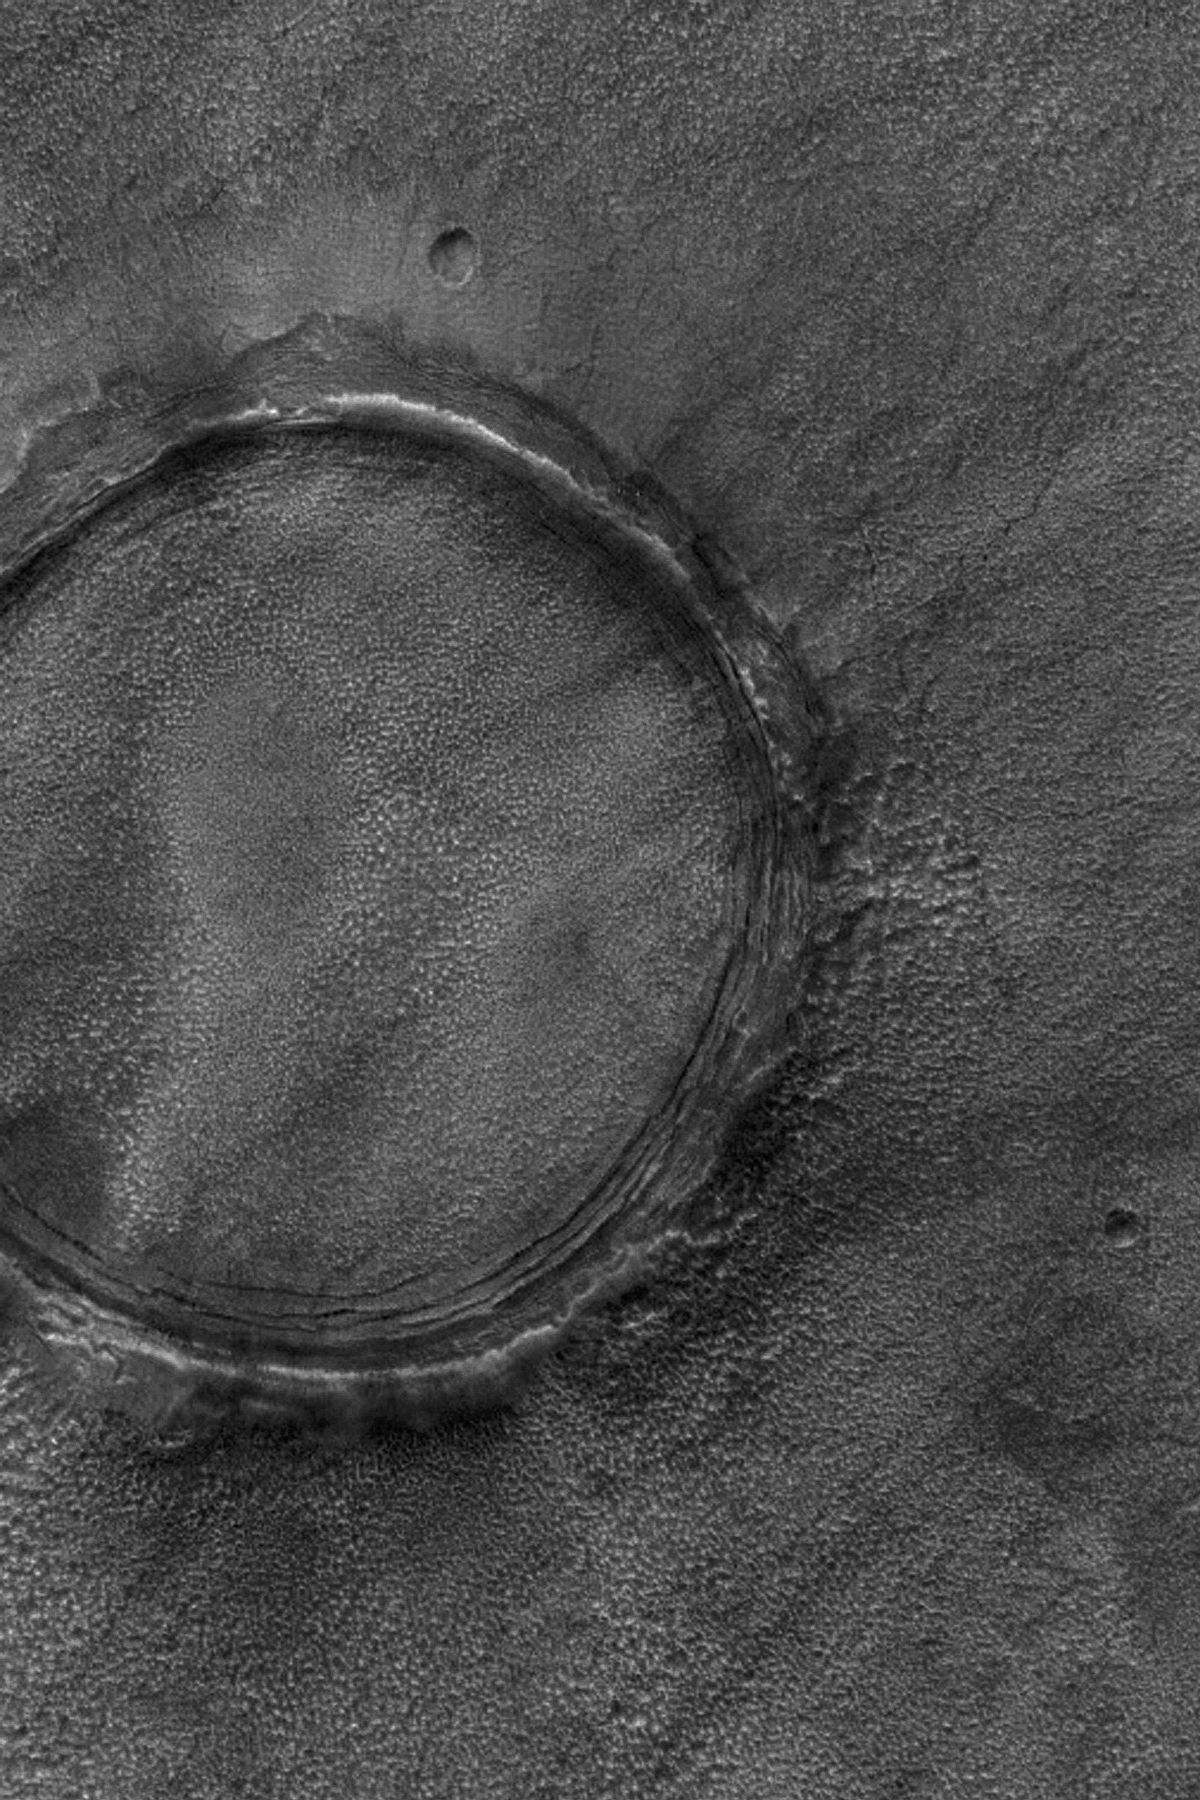

Northern Plains Crater

19 December 2004
Most craters on the martian northern lowland plains are filled and many of them are buried just beneath the surface, or are mostly buried. This Mars Global Surveyor (MGS) Mars Orbiter Camera (MOC) image shows an example, in which only the crater’s raised rim still pokes out above the surrounding plains. This crater is located near 46.2°N, 257.7°W. The image covers an area about 3 km (1.9 mi) wide. Sunlight illuminates the scene from the lower left.

Credit: NASA/JPL/Malin Space Science Systems